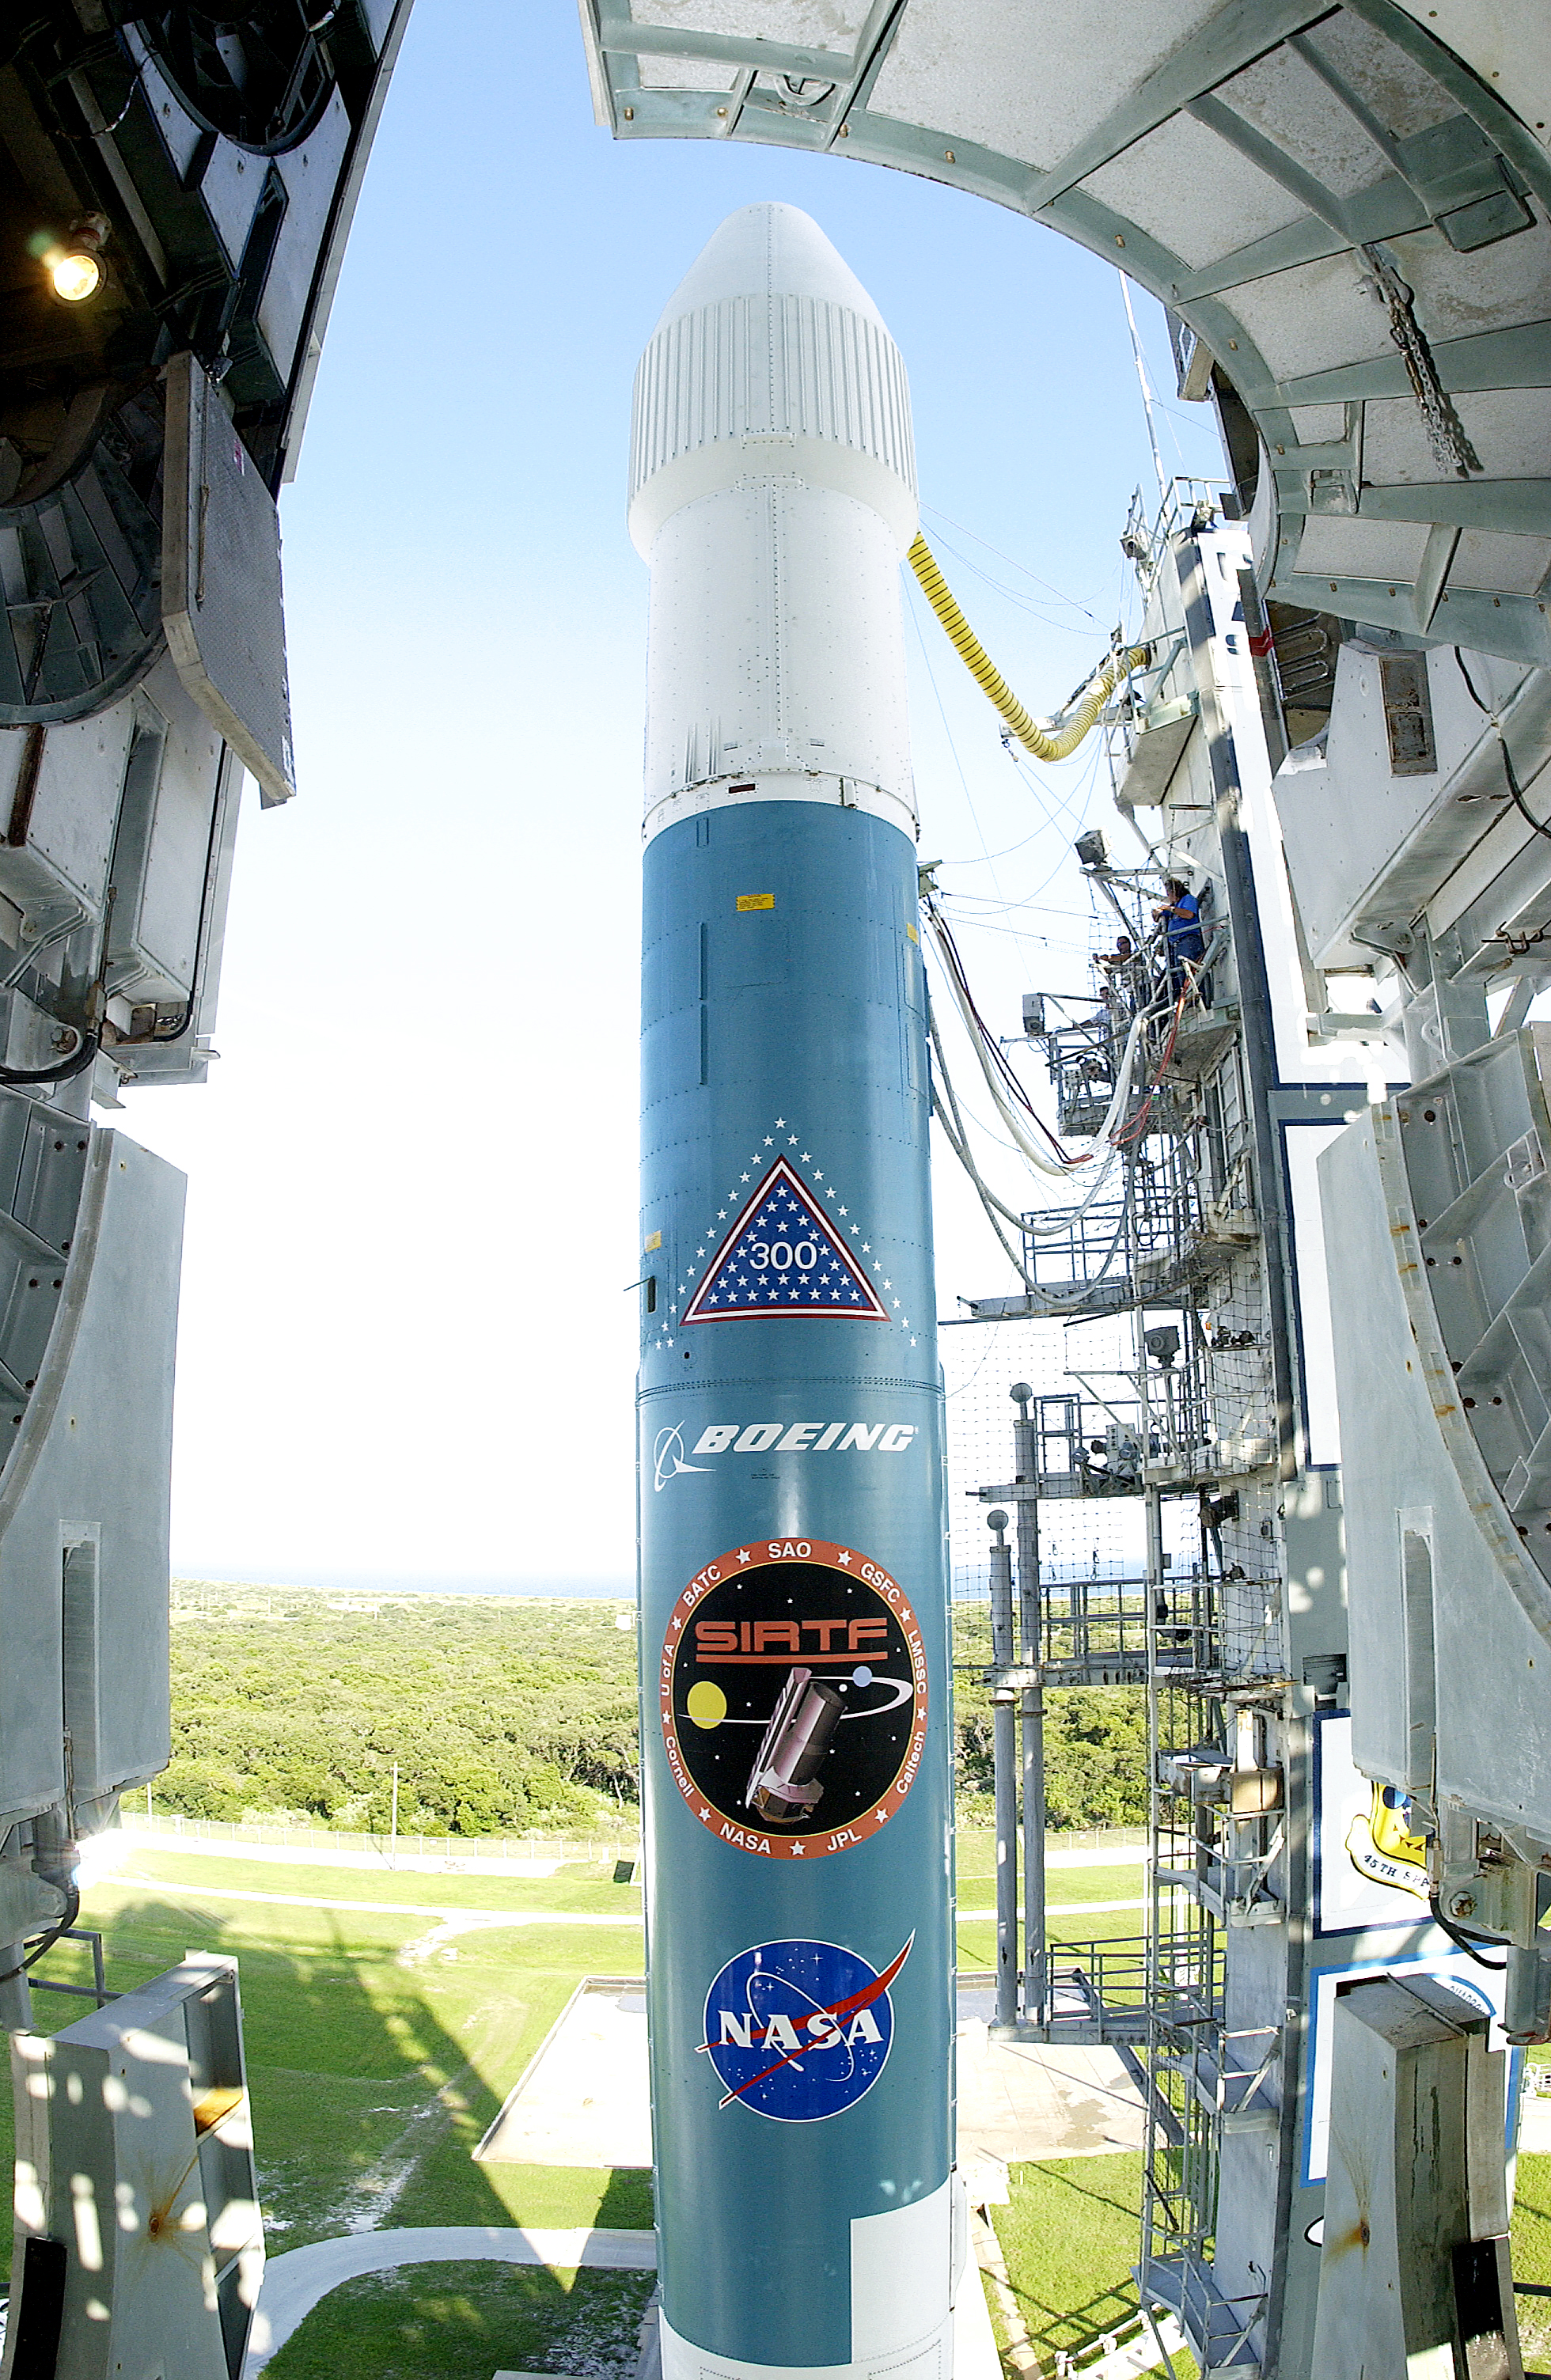

Spitzer's Rocket

The rocked that launched the Spitzer Space Telescope, seen here on August 24, 2003, the day before the launch.

Credit: NASA/KSC